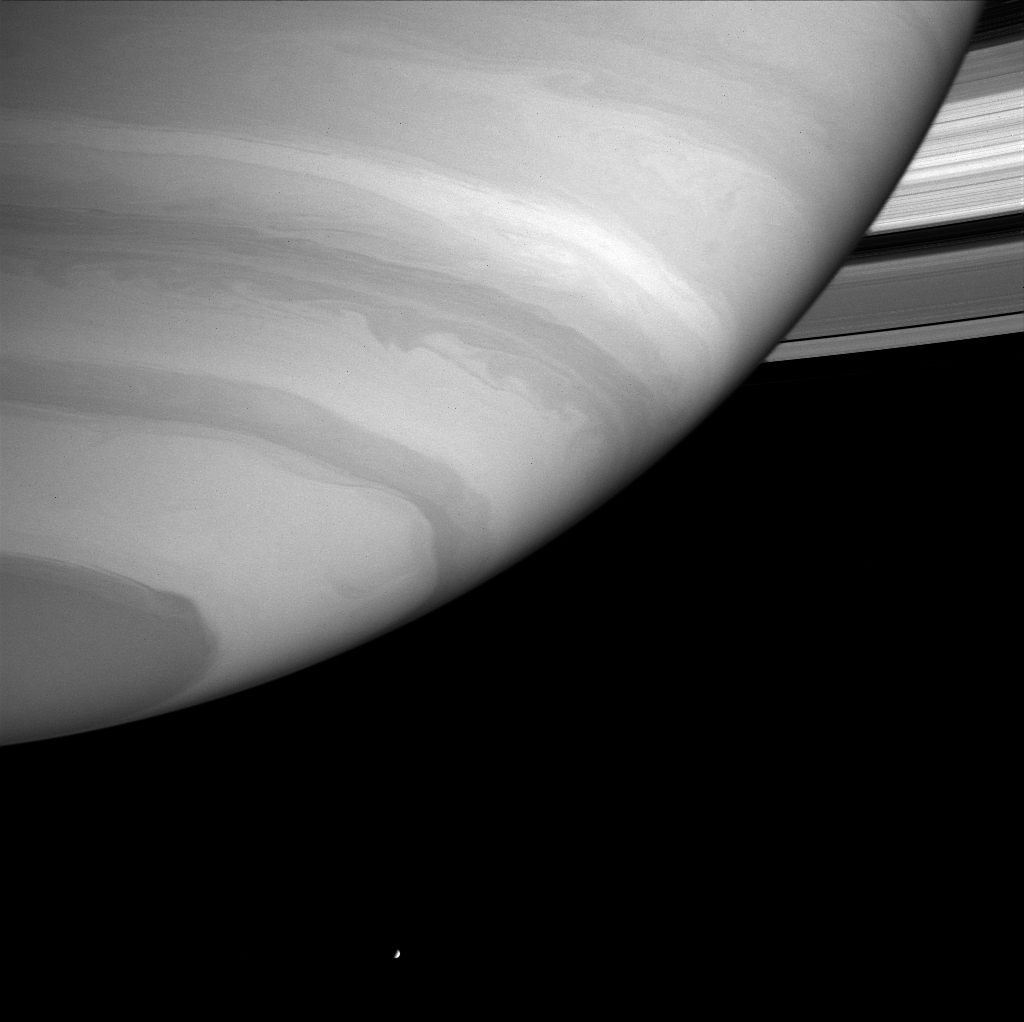

Atmosphere and Enceladus

Saturn’s southern atmosphere looms before Cassini, displaying rich detail in its swirls and bands. The bright, icy moon Enceladus (499 kilometers, or 310 miles across) appears near the bottom of the image.

This view was taken through a filter where methane gas is a moderate absorber of sunlight. Since methane gas is not present on Enceladus, its surface scatters a higher percentage of the light falling on it than Saturn does, making the moon appear very bright compared with the planet. Enceladus was dimmed in brightness by a factor of four during processing of the image, in order to make its brightness comparable to that of Saturn.

The rings show some fine structure here. The three main rings, C, B and A from innermost to outermost, are clearly defined by their differences in brightness.

The image was taken with the Cassini spacecraft narrow angle camera on Sept. 19, 2004, at a distance of 8.3 million kilometers (5.2 million miles) from Saturn through a filter sensitive to wavelengths of infrared light centered at 727 nanometers. The image scale is 49 kilometers (30 miles) per pixel.

The Cassini-Huygens mission is a cooperative project of NASA, the European Space Agency and the Italian Space Agency. The Jet Propulsion Laboratory, a division of the California Institute of Technology in Pasadena, manages the Cassini-Huygens mission for NASA’s Office of Space Science, Washington, D.C. The Cassini orbiter and its two onboard cameras, were designed, developed and assembled at JPL. The imaging team is based at the Space Science Institute, Boulder, Colo.

Credit: NASA/JPL/Space Science Institute